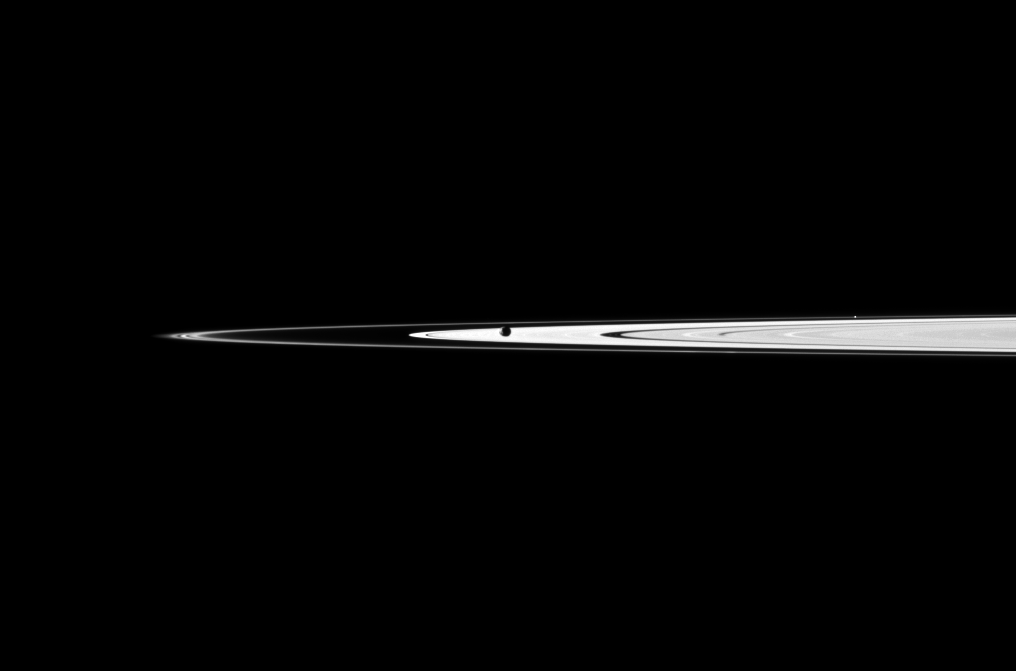

Janus in the Way

Saturn’s moon Janus obscures part of the planet’s A ring as the Cassini spacecraft looks toward the main rings and the thin F ring.

Janus (179 kilometers, or 111 miles across) appears as a dark oval to the left of the center of the image. A star can also be seen on the right of the image, beyond the thin F ring.

This view looks toward the northern, sunlit side of the rings from just above the ringplane.

The image was taken in visible light with the Cassini spacecraft narrow-angle camera on Jan. 21, 2011. The view was acquired at a distance of approximately 2.6 million kilometers (1.6 million miles) from Janus. Image scale is 15 kilometers (9 miles) per pixel.

The Cassini-Huygens mission is a cooperative project of NASA, the European Space Agency and the Italian Space Agency. The Jet Propulsion Laboratory, a division of the California Institute of Technology in Pasadena, manages the mission for NASA’s Science Mission Directorate, Washington, D.C. The Cassini orbiter and its two onboard cameras were designed, developed and assembled at JPL. The imaging operations center is based at the Space Science Institute in Boulder, Colo.

Credit: NASA/JPL/Space Science Institute